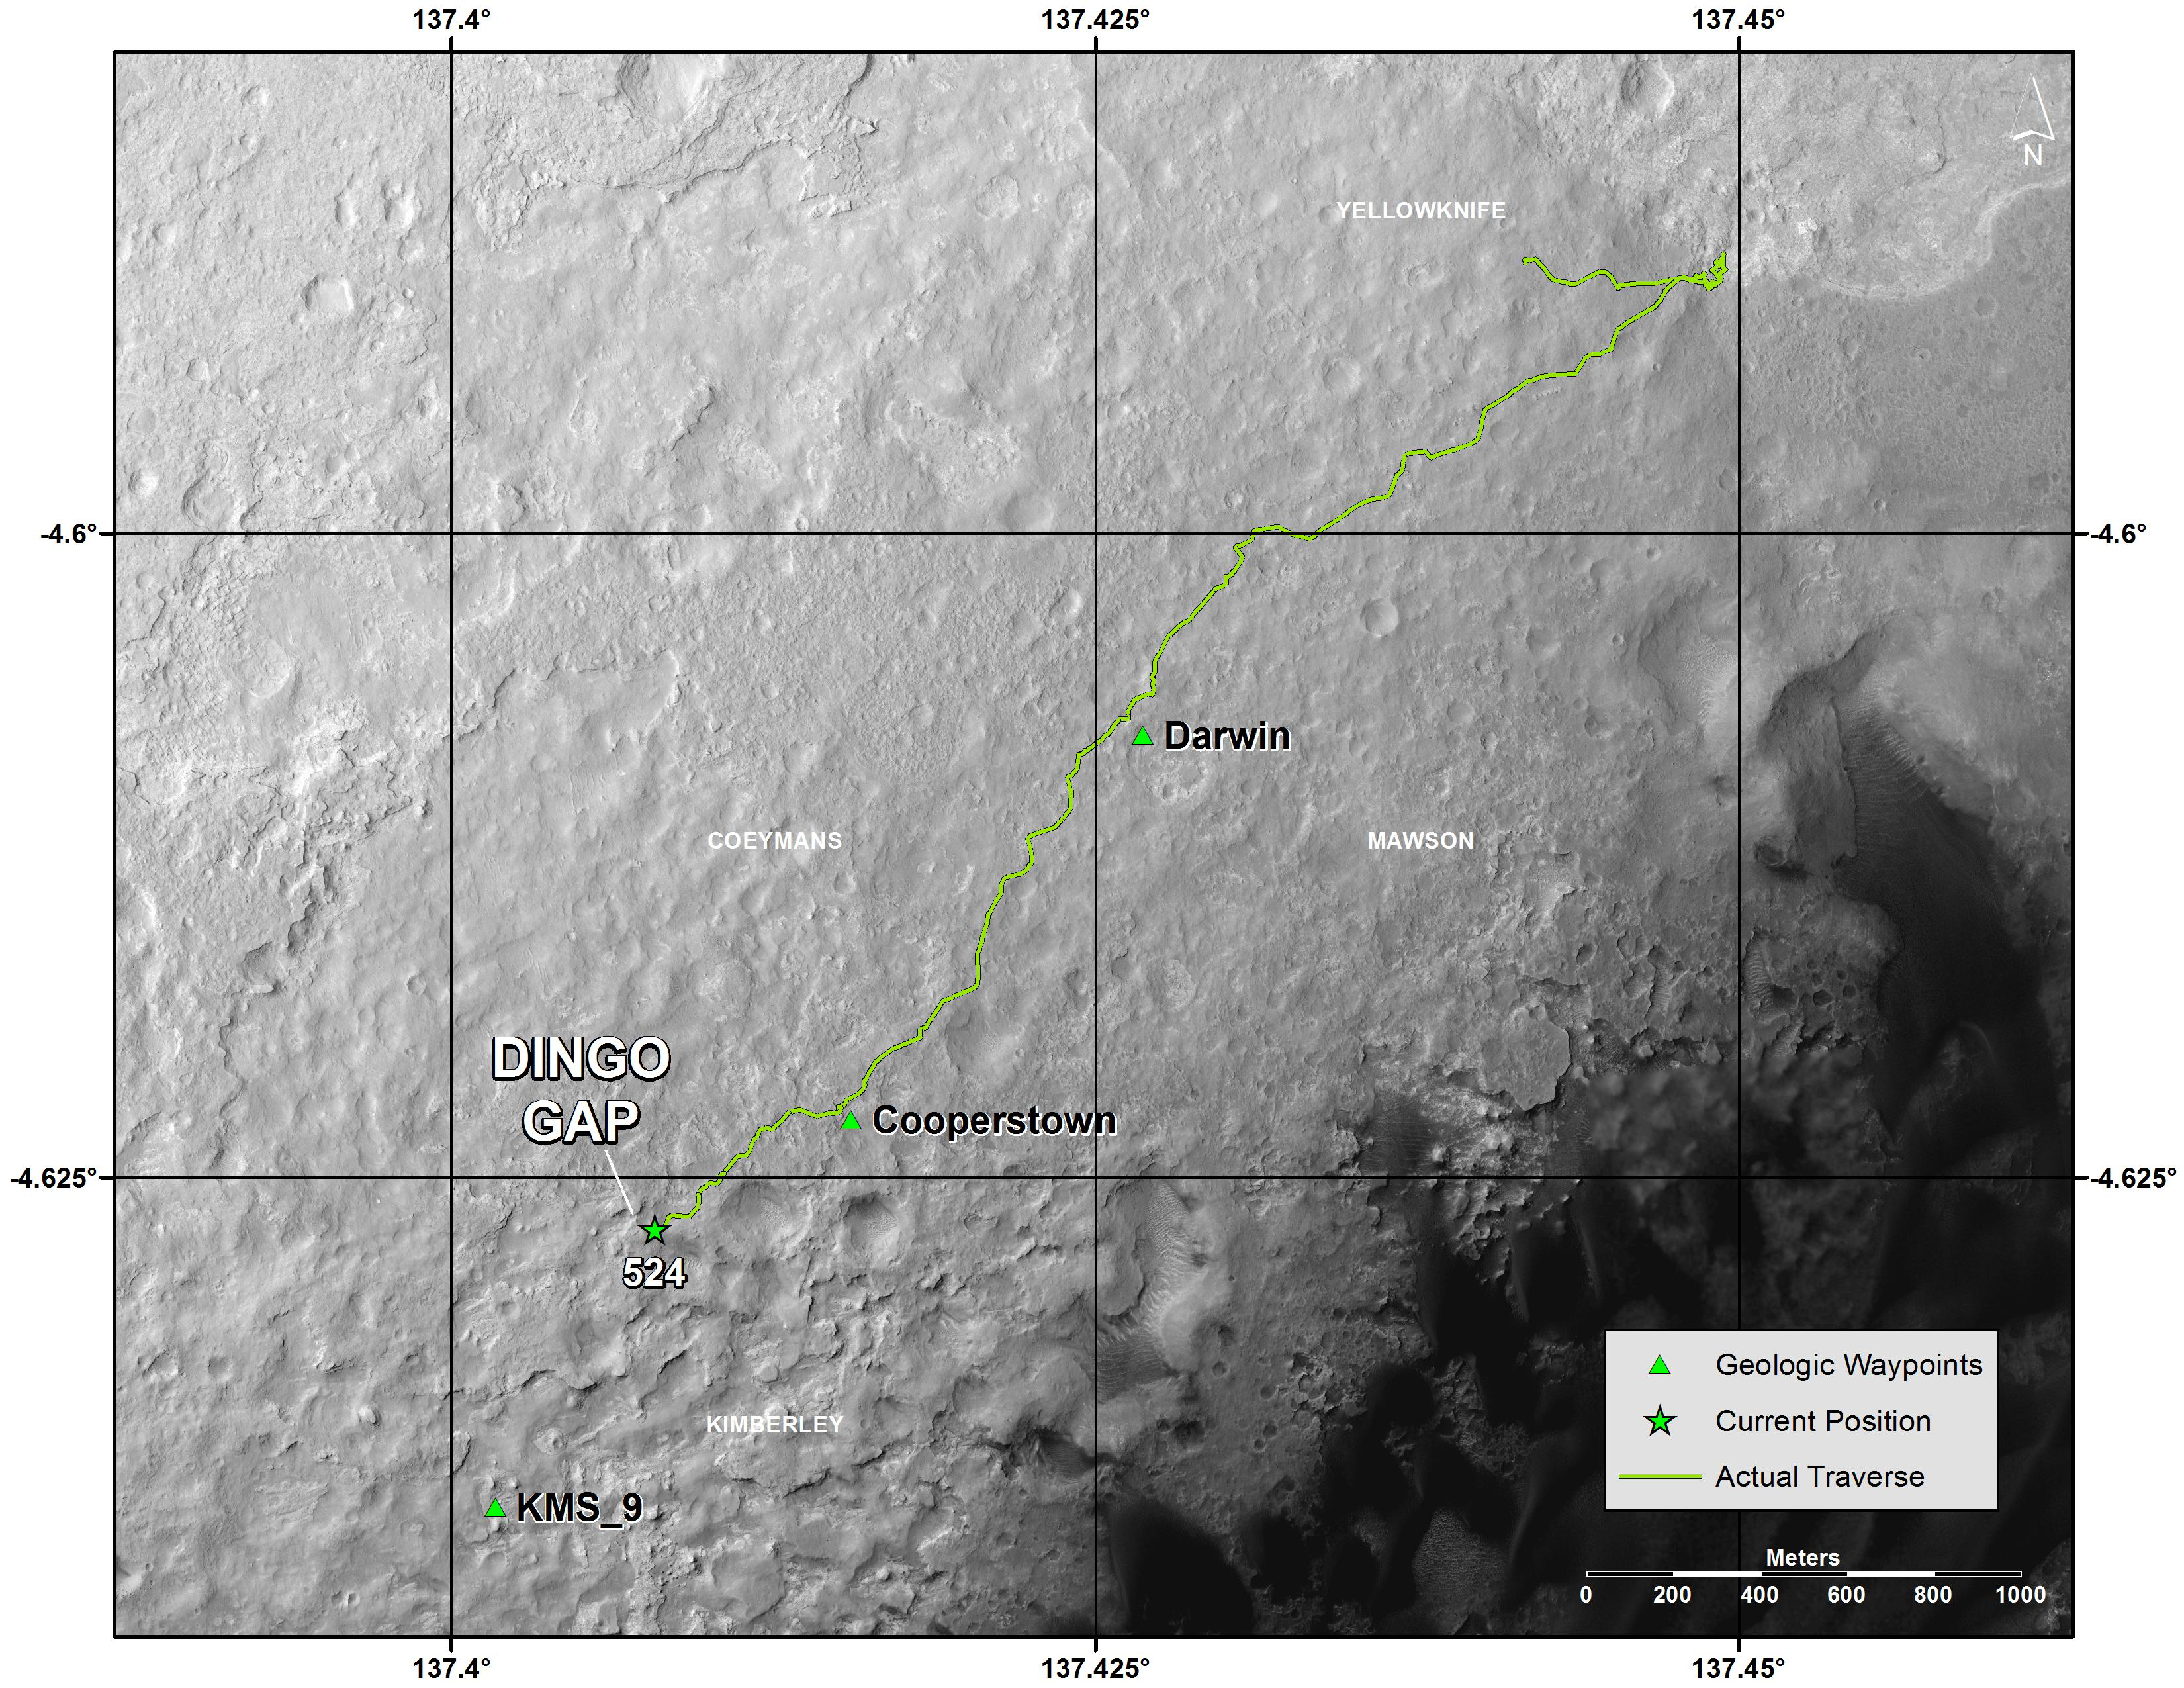

Traverse Map for Mars Rover Curiosity as of Jan. 26, 2014

This map shows the route that NASA’s Curiosity Mars rover drove inside Gale Crater from its landing in August 2013 through the 524th Martian day, or sol, of the mission (Jan. 26, 2014). The rover is approaching a gap between two low scarps, “Dingo Gap.” Team members are assessing whether to use that gap, or a nearby path, to reach a possible route southwestward over smoother ground than expected over an alternative route. The assessments for choice of routes use images from the rover and also orbital images from the High Resolution Imaging Science Experiment (HiRISE) camera on NASA’s Mars Reconnaissance Orbiter.

The map indicates waypoints “Darwin” and “Cooperstown,” where researchers used instruments on Curiosity to examine local outcrops. Another potential waypoint candidate is “KMS-9” on the rover’s way toward its long-term science destination on the lower slopes of Mount Sharp.

The base map is from the orbiting HiRISE camera. North is toward the top. The dark ground south of the rover’s route has dunes of dark, wind-blown material. The 1,000-meter scale bar at lower right is about six-tenths of a mile long.

NASA’s Jet Propulsion Laboratory, a division of the California Institute of Technology, Pasadena, manages the Mars Science Laboratory Project and Mars Reconnaissance Orbiter for NASA’s Science Mission Directorate, Washington. JPL designed and built the project’s Curiosity rover. The University of Arizona, Tucson, operates HiRISE, which was built by Ball Aerospace & Technologies Corp., Boulder, Colo.

Credit: NASA/JPL-Caltech